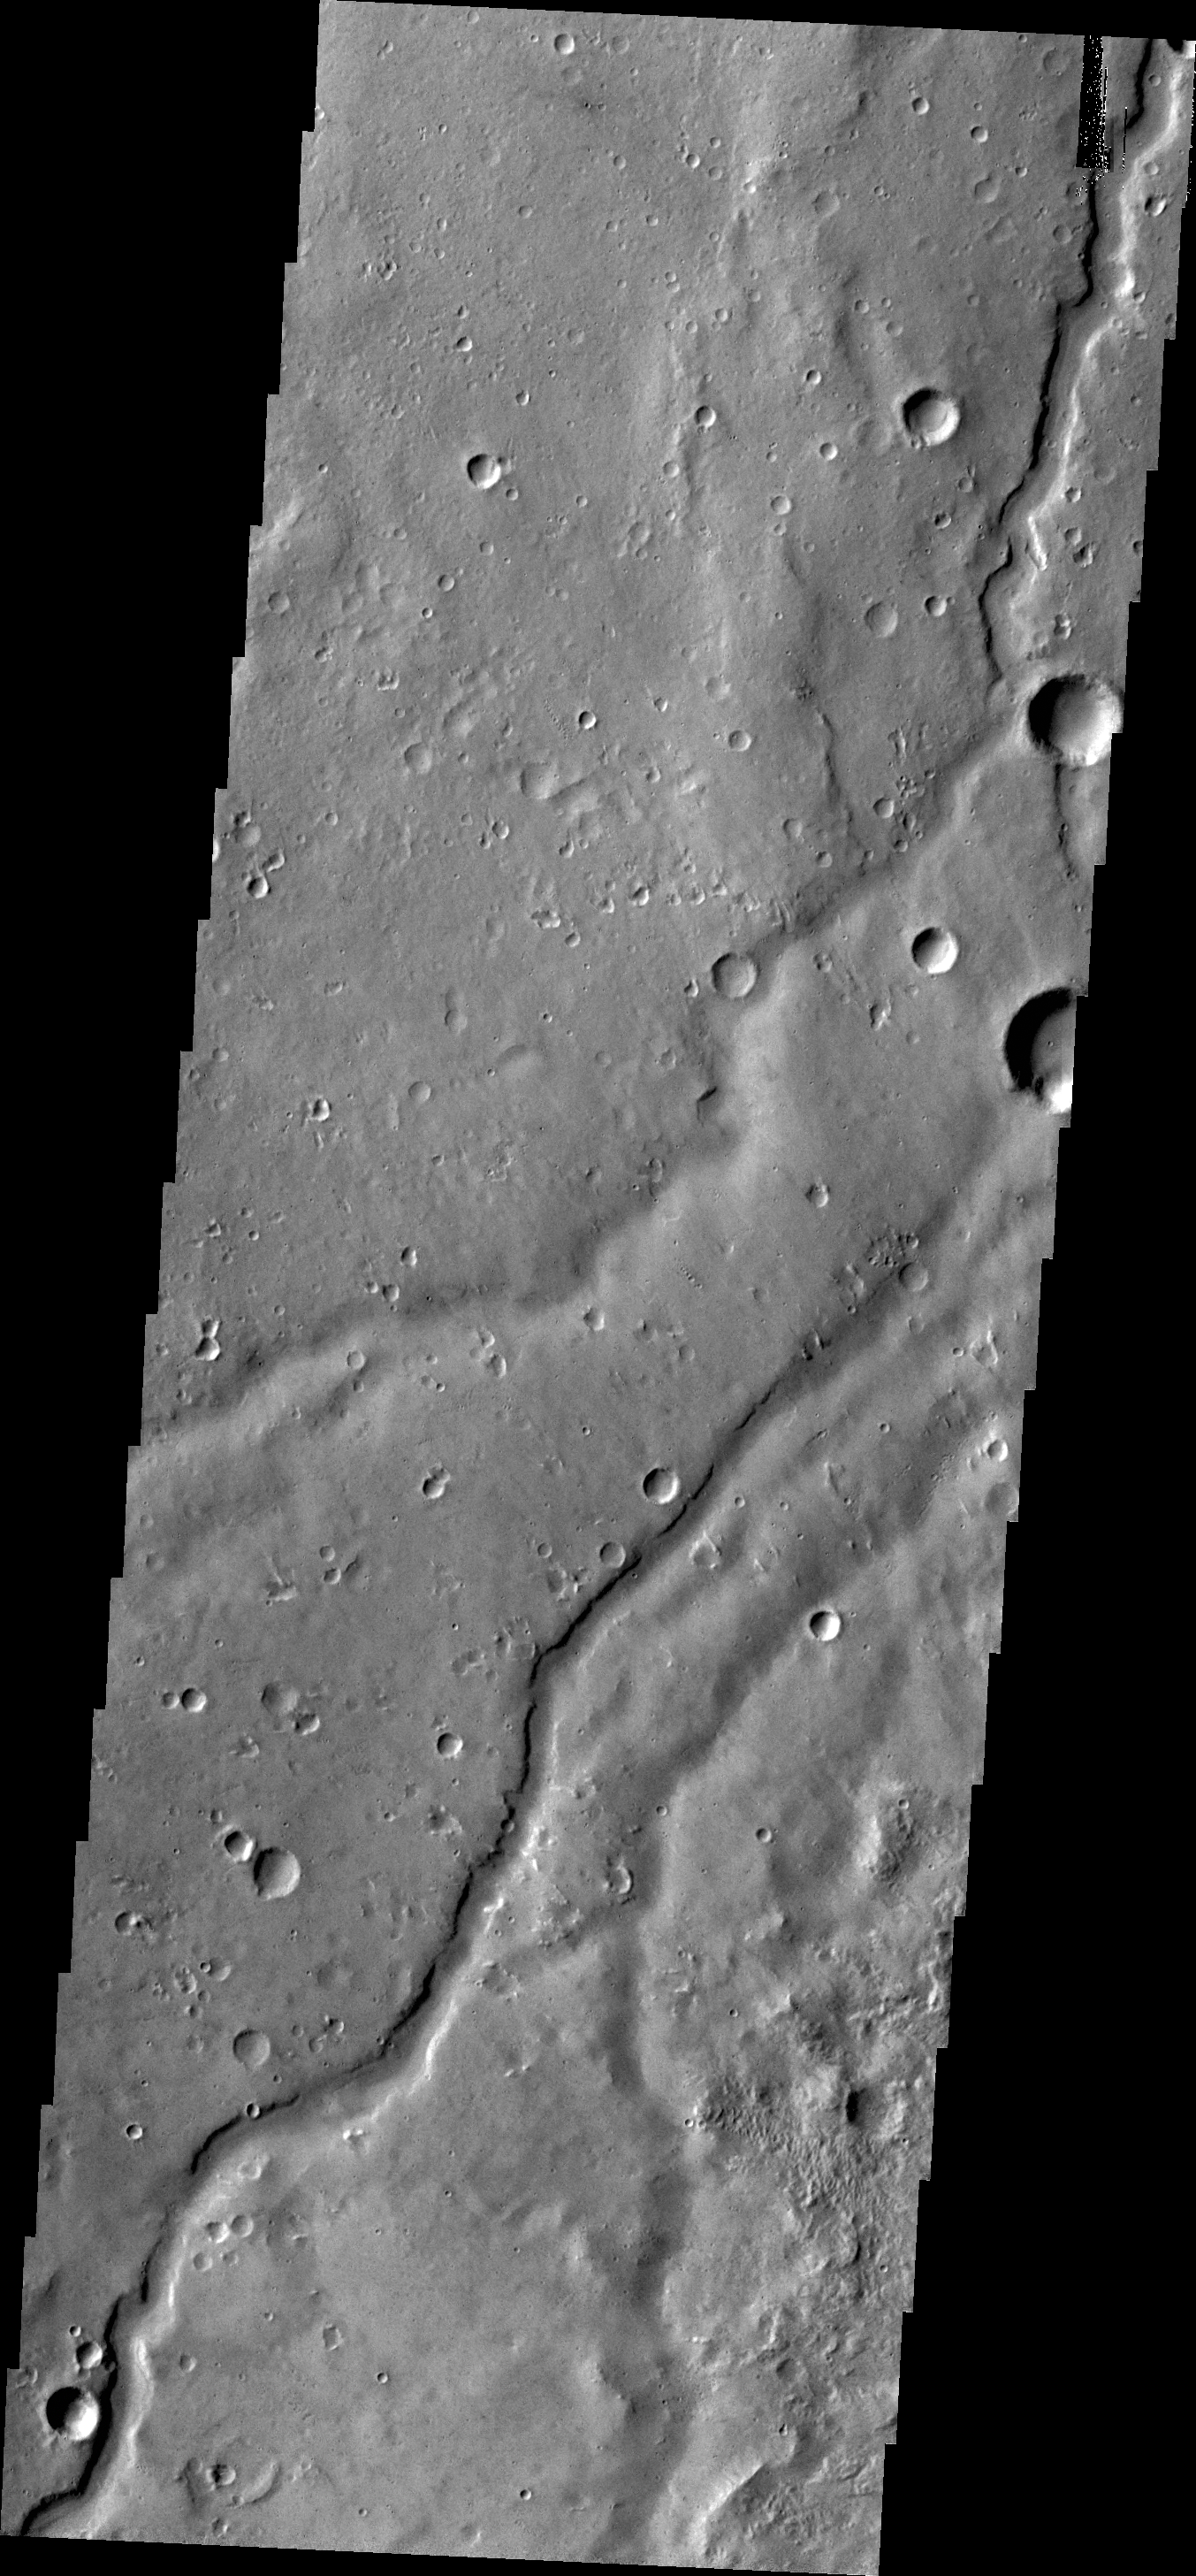

Channel

The small channel in today’s VIS image runs semi-parallel to Shalbatana Vallis in Xanthe Terra.

Credit: NASA/JPL/ASU